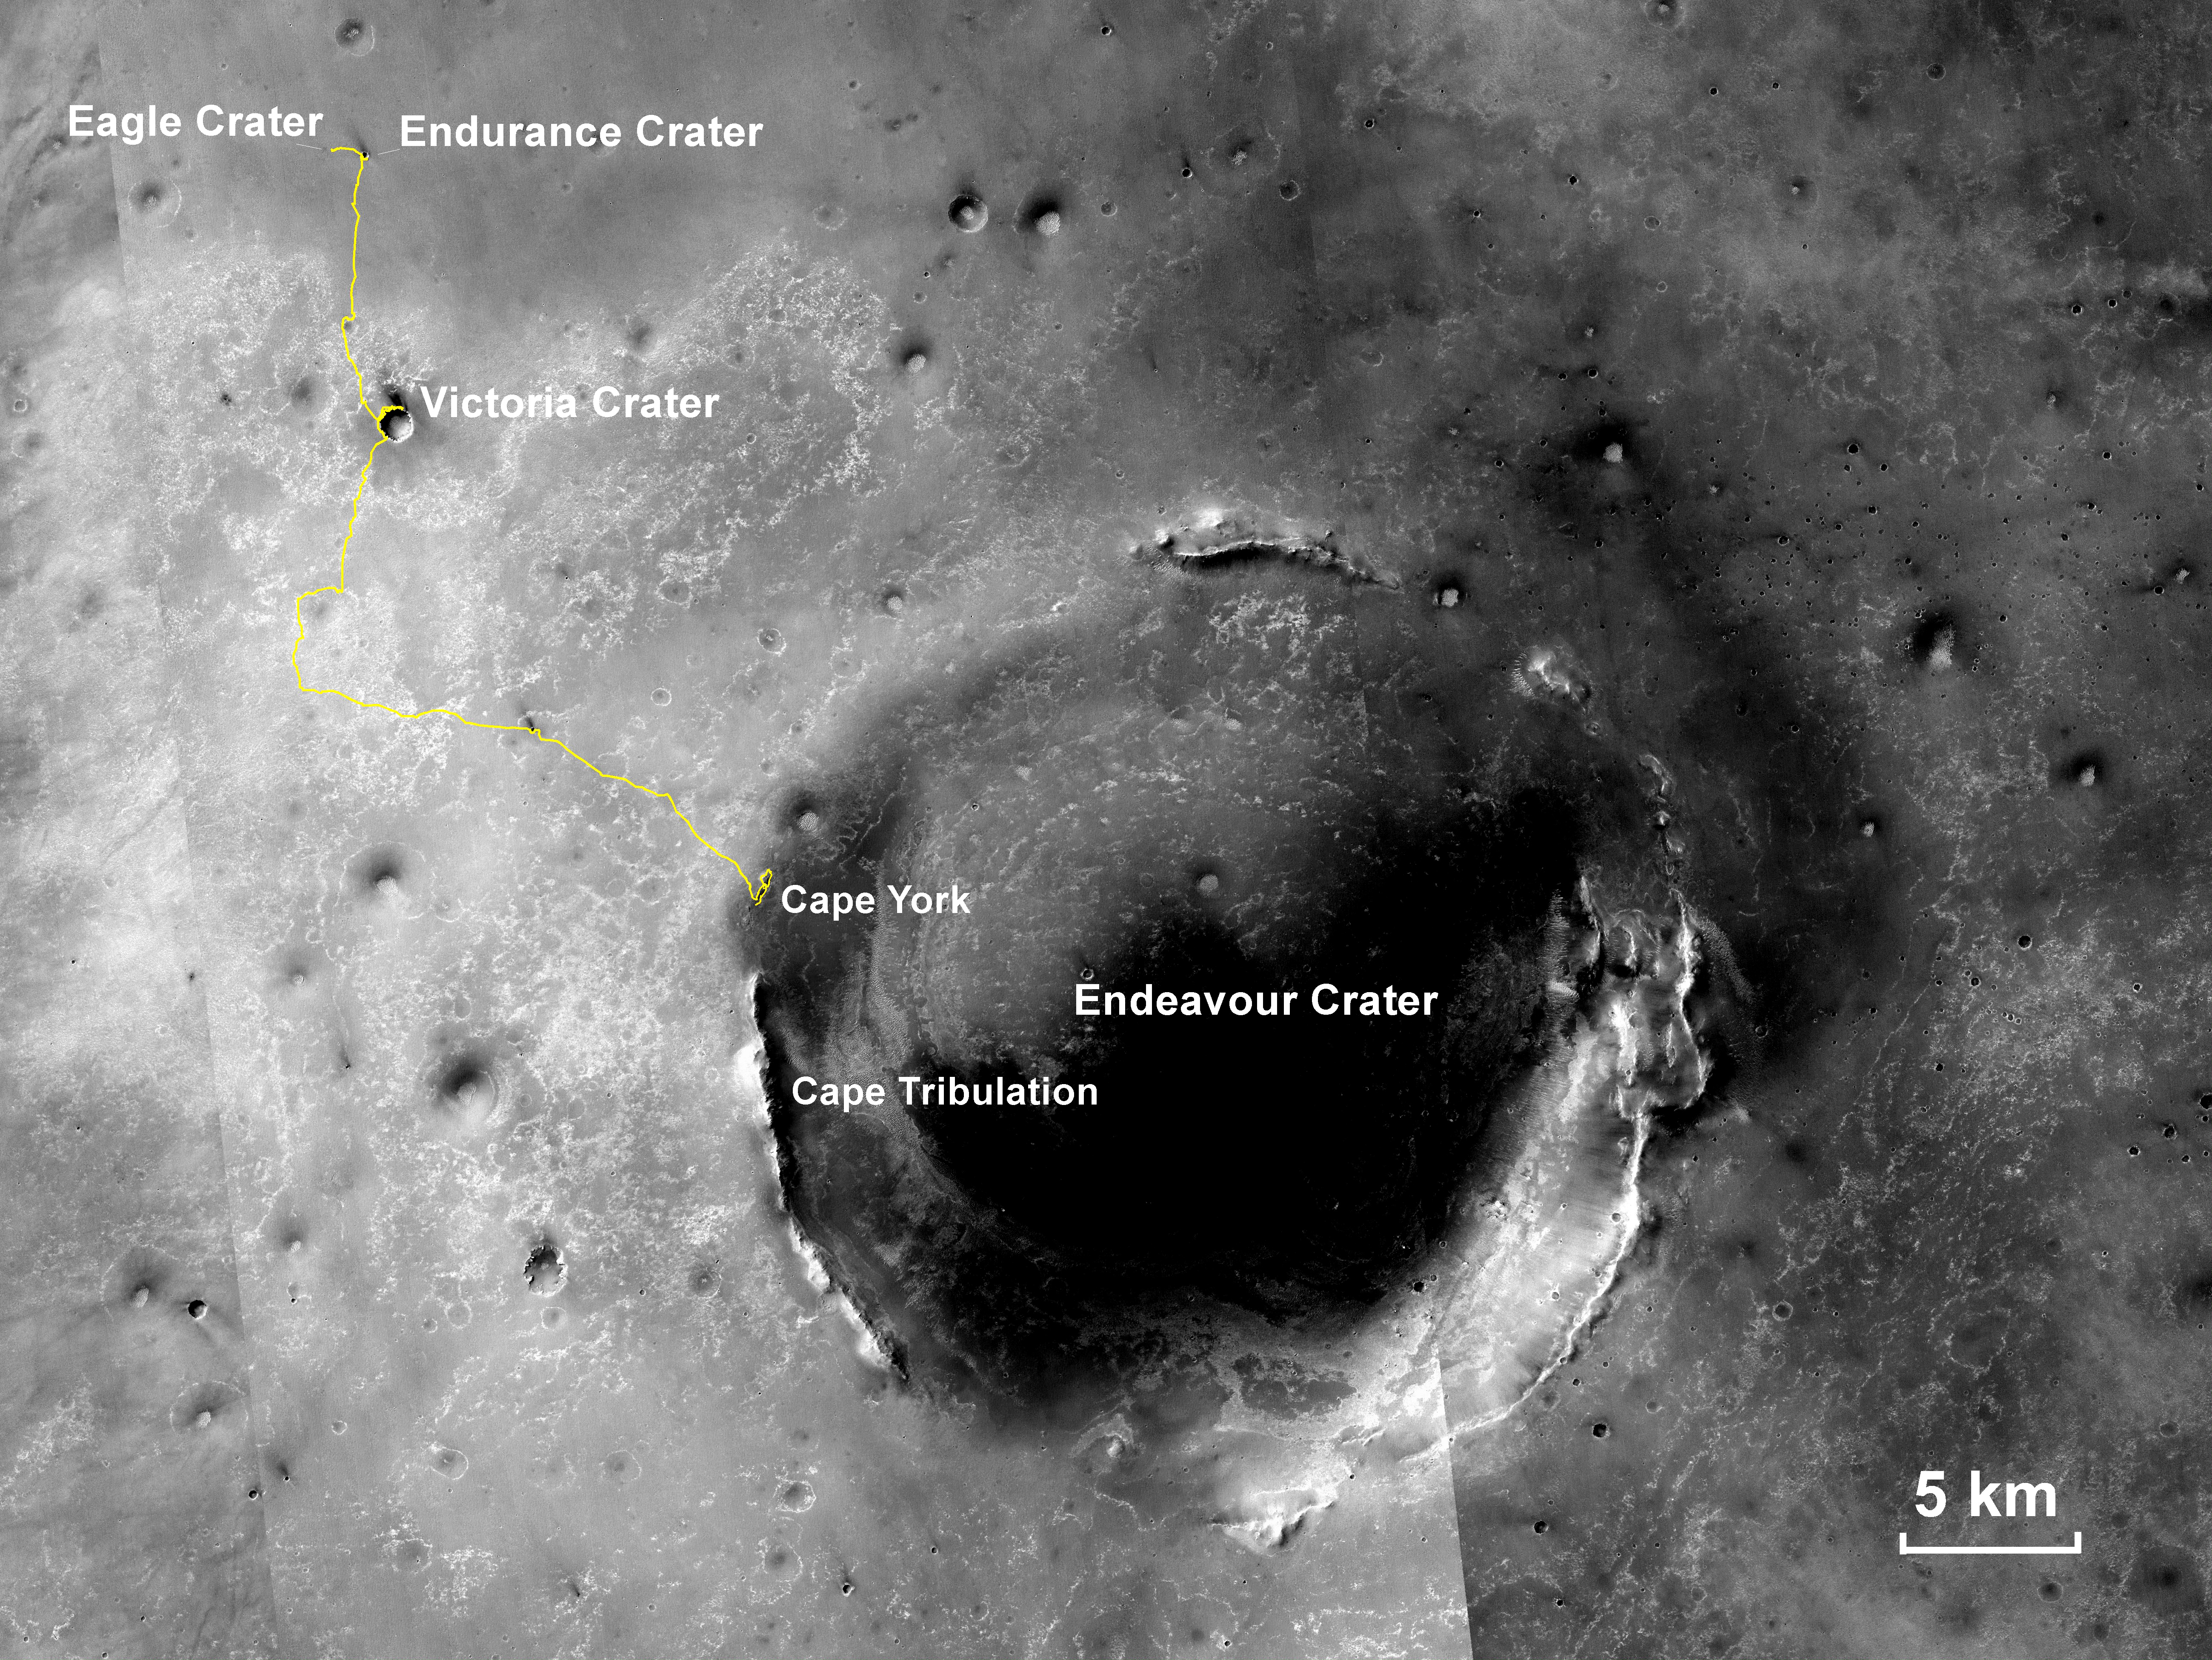

Opportunity’s Traverse Through 112 Months

This map shows the 22.553-mile (36.295-kilometer) route driven by NASA’s Mars Exploration Rover Opportunity from the site of its landing, inside Eagle crater at the upper left, to its location more than 112 months later, in late May 2013, departing the “Cape York” section of the rim of Endeavour crater.

The gold line covers traverses through the 3,323rd Martian day, or sol, of Opportunity’s work on Mars (May 30, 2013). The base image for the map is a mosaic of images taken by the Context Camera on NASA’s Mars Reconnaissance Orbiter. The scale bar is 5 kilometers (3.1 miles).

Opportunity completed its three-month prime missions in April 2004 and has continued operations in bonus extended missions. The Mars Reconnaissance Orbiter reached Mars in 2006, completed its prime mission in 2010, and is also working in an extended mission.

This traverse map was made at the New Mexico Museum of Natural History & Science, Albuquerque. NASA’s Jet Propulsion Laboratory, a division of the California Institute of Technology in Pasadena, manages the Mars Exploration Rover Project and the Mars Reconnaissance Orbiter for the NASA Science Mission Directorate, Washington. Malin Space Science Systems, San Diego, built and operates the orbiter’s Context Camera.

Credit: NASA/JPL-Caltech/MSSS/NMMNHS